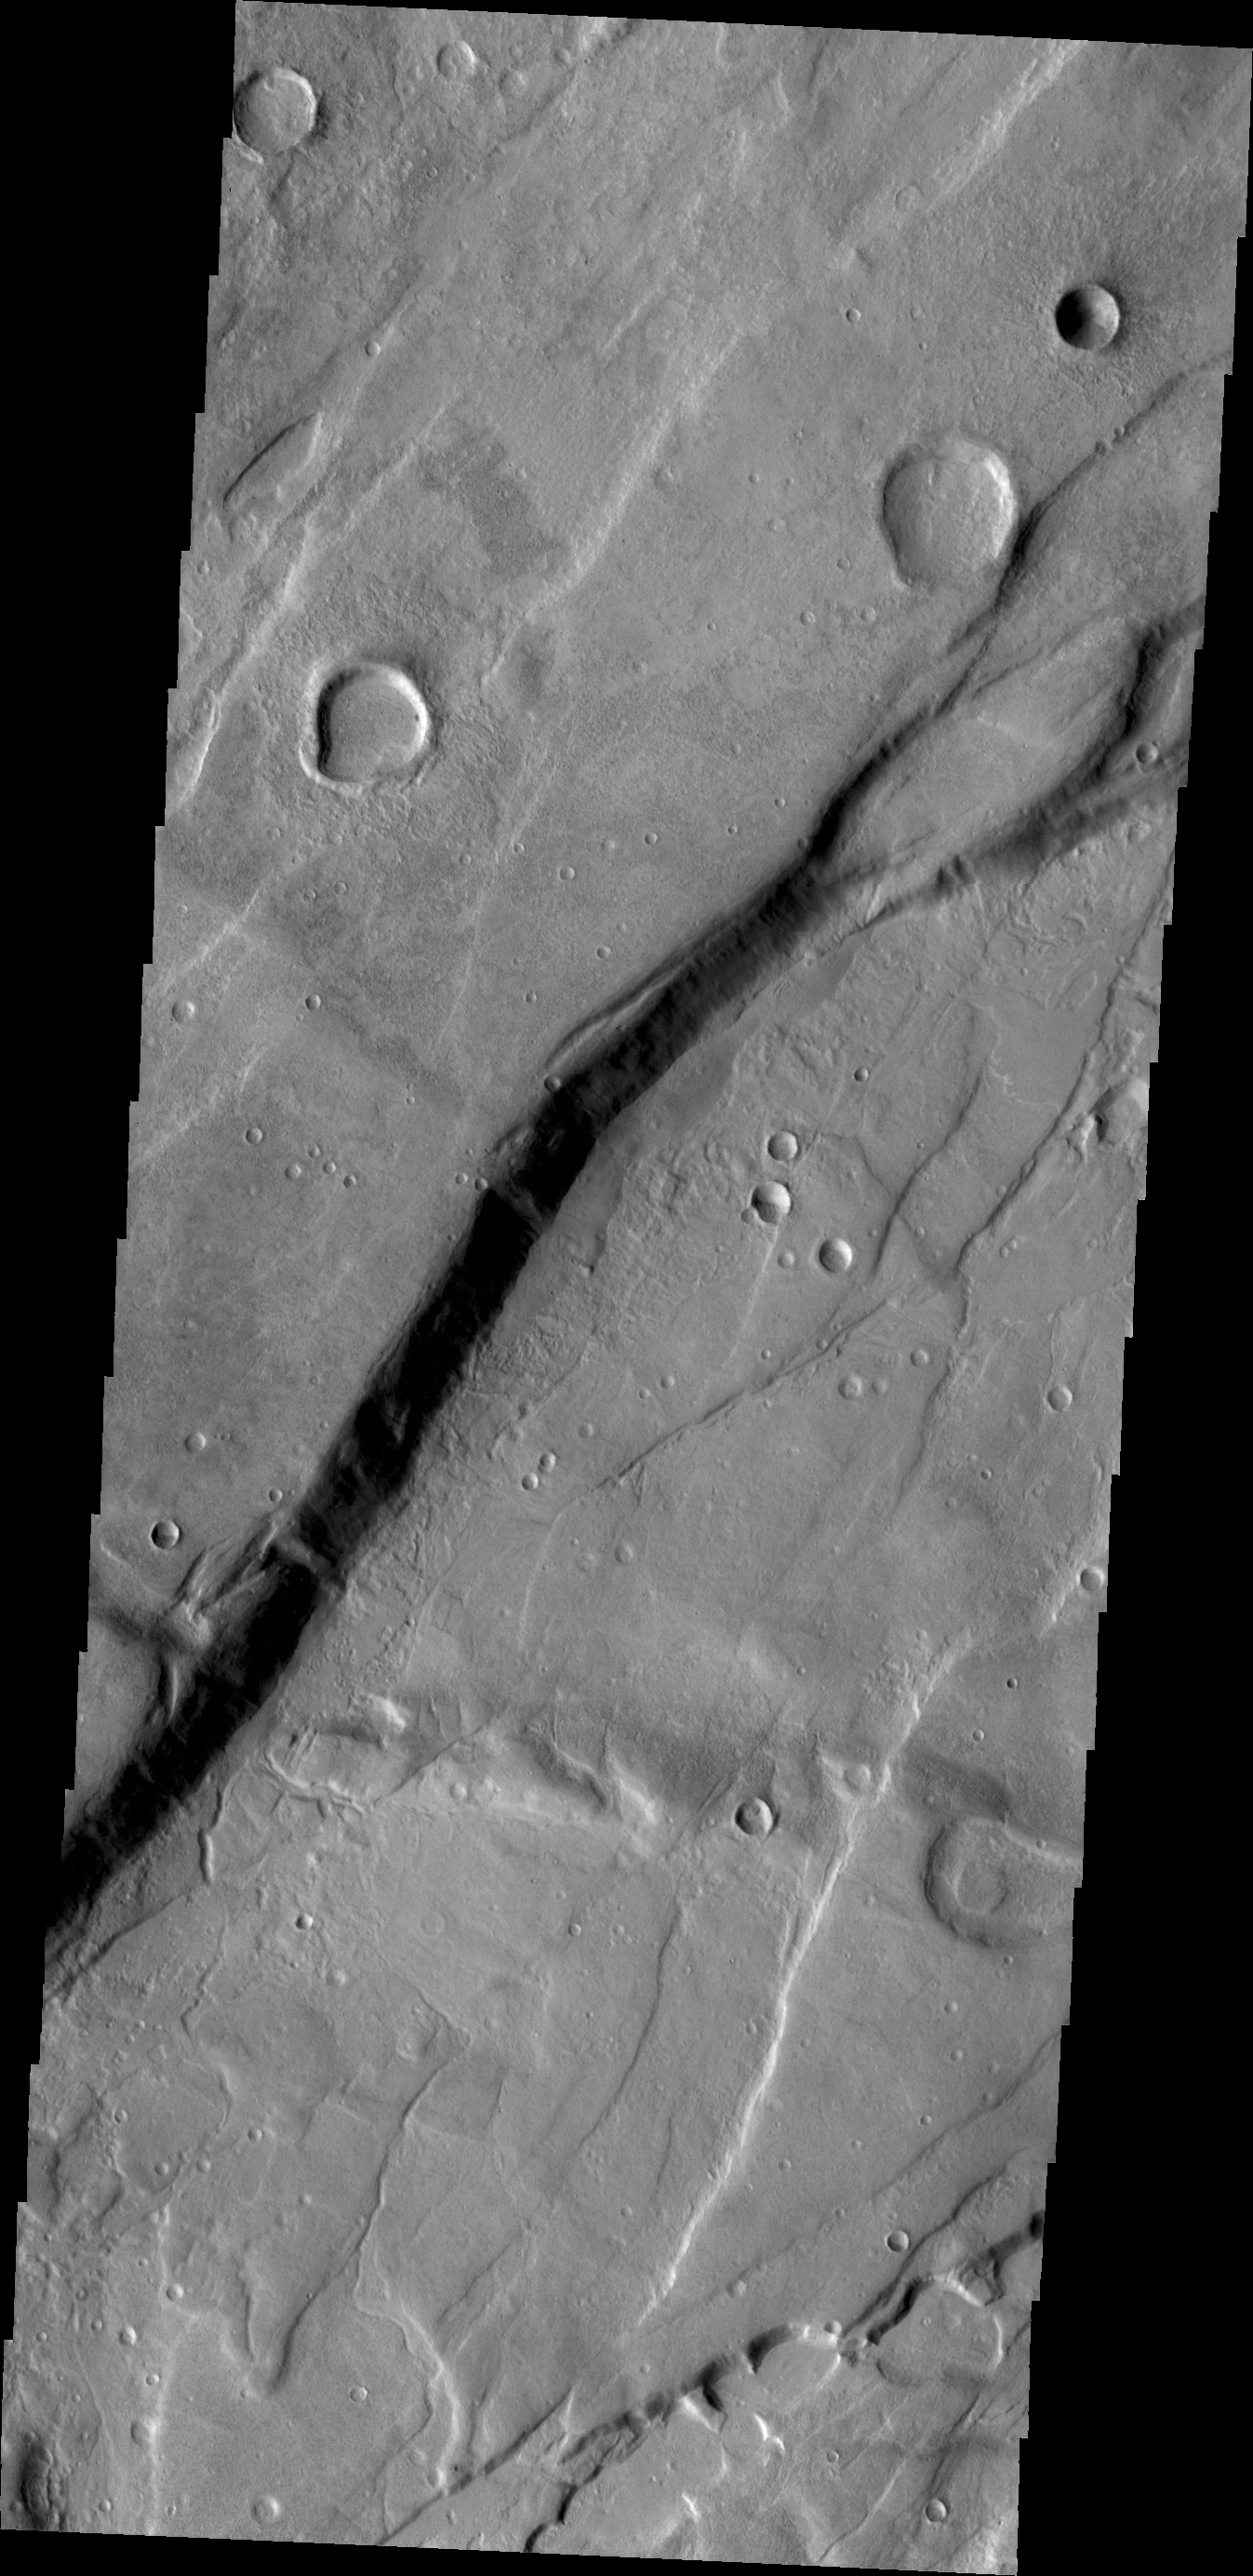

Tempe Fossae

The cliff face in this VIS image was created by tectonic activity. In this case the two sides were divided by a fault and movement along the fault raised one side higher than the other. This image is located in a region of Tempe Terra that is complexly fractured.

Credit: NASA/JPL/ASU